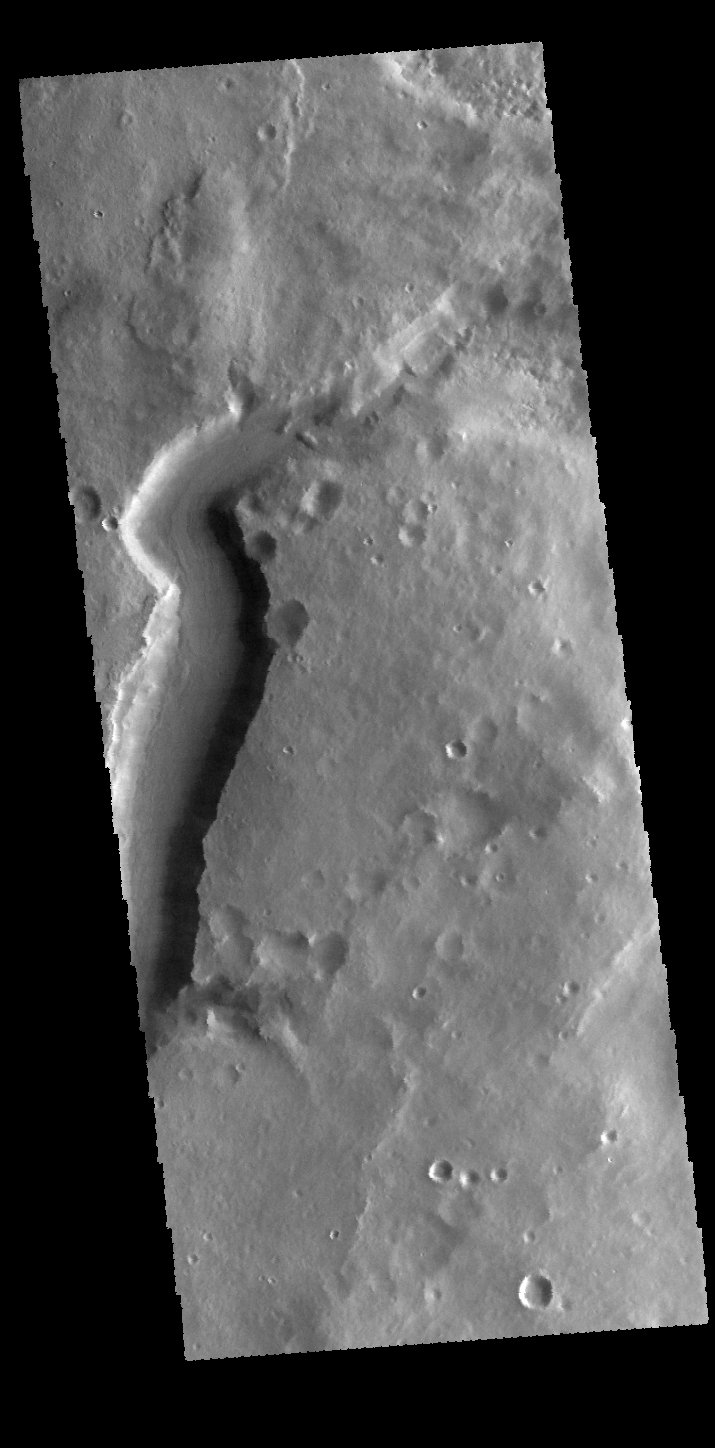

Mamers Valles

Today’s VIS image shows the start of Mamers Valles.

Credit: NASA/JPL-Caltech/ASU